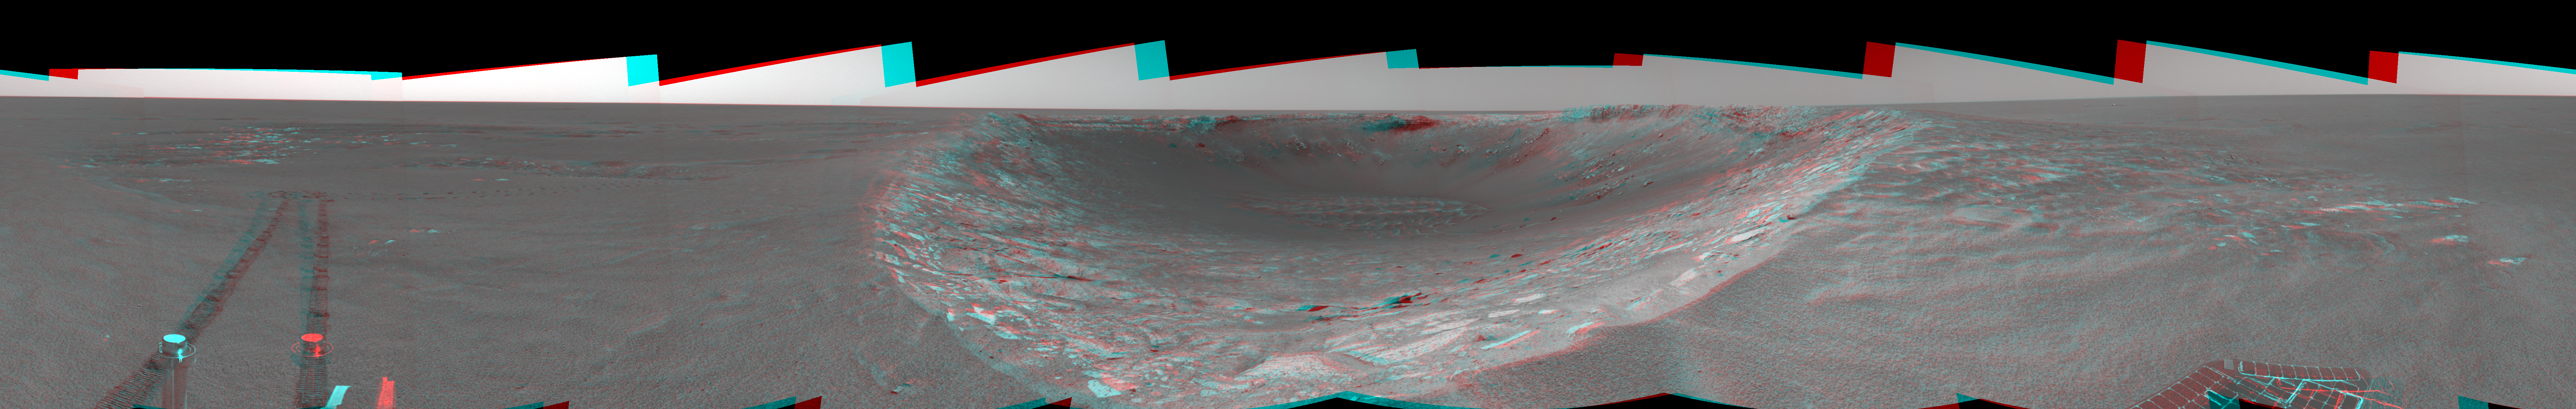

Riding the Rim of ‘Endurance’ (3-D)

This three-dimensional view in the cylindrical-perspective projection was created from navigation camera images that NASA’s Mars Exploration Rover Opportunity acquired on sol 103 (May 8, 2004). Opportunity traversed approximately 13 meters (about 43 feet) farther south along the eastern rim of “Endurance Crater” before reaching the beginning of the “Karatepe” area. Scientists believe this layered band of rock may be a good place to begin studying Endurance because it is less steep and more approachable than the rest of the crater’s rocky outcrops.

See PIA05908 for left eye view and PIA05909 for right eye view of this 3-D cylindrical-perspective projection.

Credit: NASA/JPL